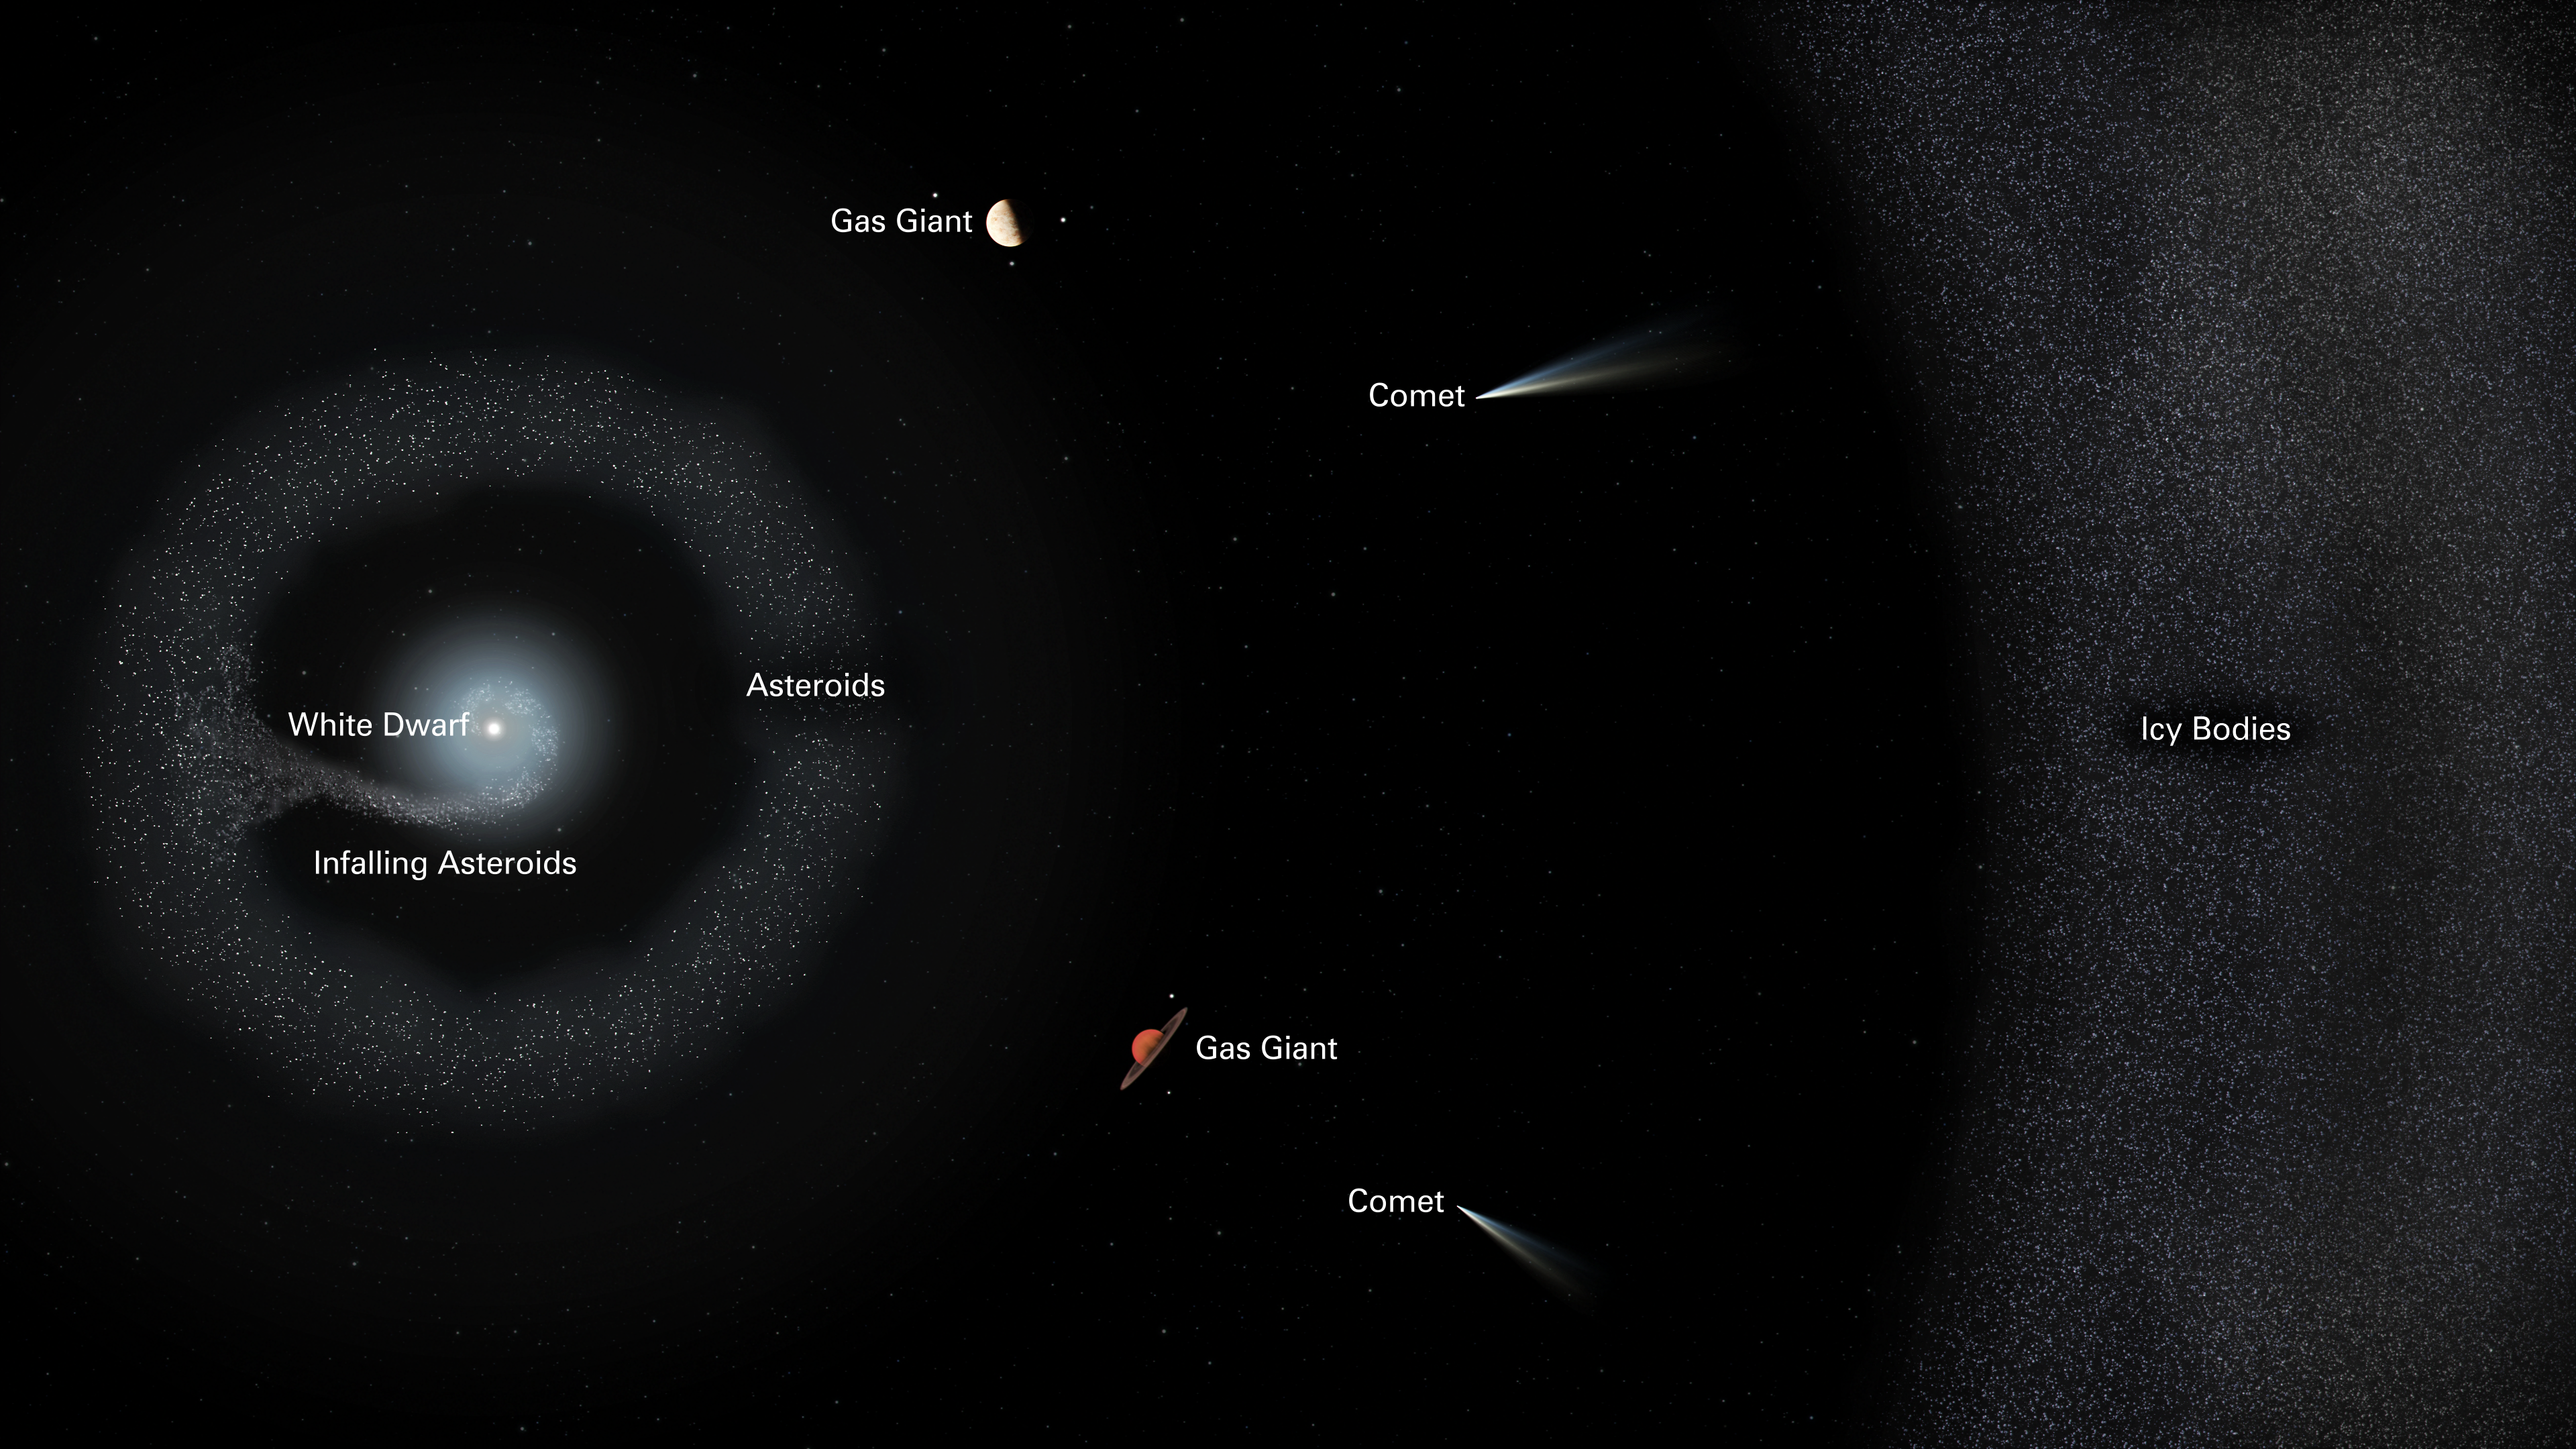

Layout of the White Dwarf System G238-44

This illustrated diagram of the planetary system G238-44 traces its destruction. The tiny white dwarf star is at the center of the action. A very faint accretion disk is made up of the pieces of shattered bodies falling onto the white dwarf. The remaining asteroids and planetary bodies make up a reservoir of material surrounding the star. Larger gas giant planets may still exist in the system. Much farther out is a belt of icy bodies such as comets, which also ultimately feed the dead star.

Credit: NASA, ESA, Joseph Olmsted (STScI)